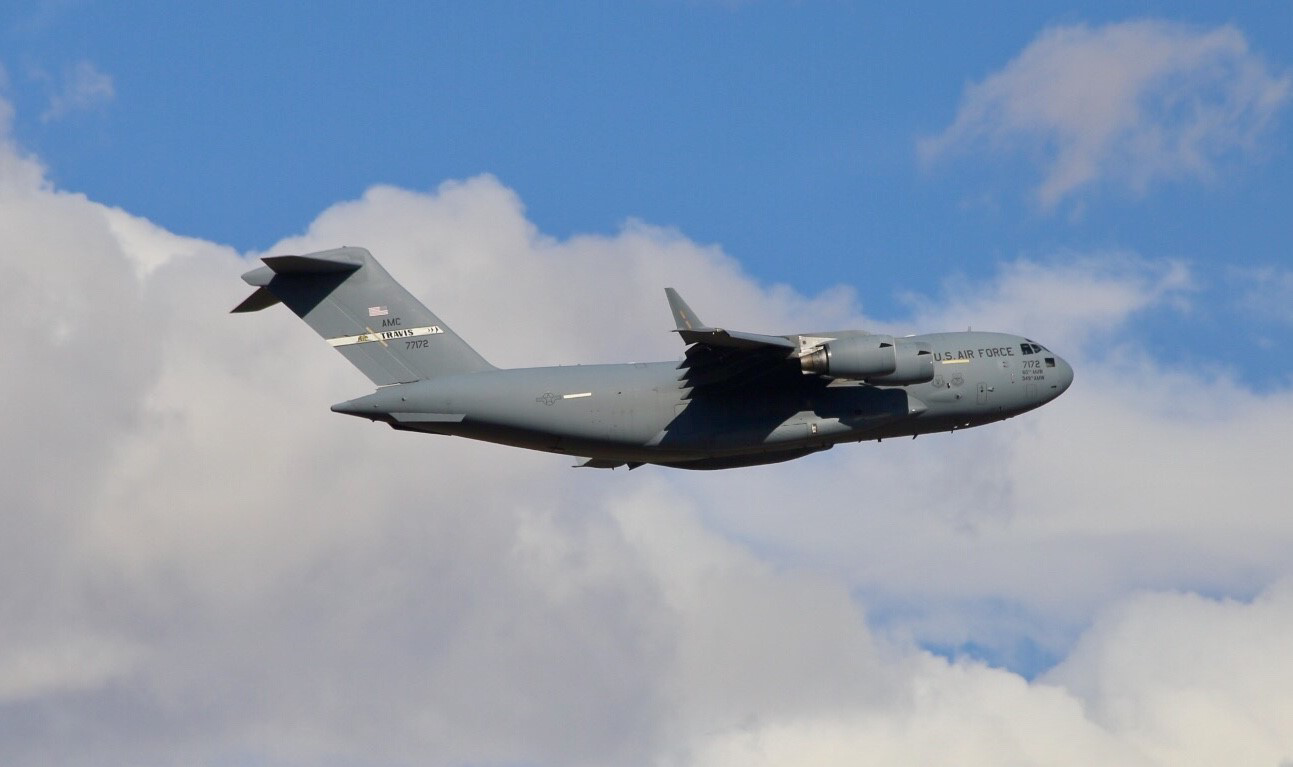

C-17 Shipping InSight Mars Spacecraft to Vandenberg Air Force Base

A C-17 cargo aircraft carrying NASA’s InSight spacecraft flew from Buckley Air Force Base, Denver, to Vandenberg Air Force Base, California, on February 28, 2018. The spacecraft was being shipped from Lockheed Martin Space, Denver, where InSight was built and tested. Its launch period opens May 5, 2018.

InSight, short for Interior Exploration using Seismic Investigations, Geodesy and Heat Transport, is the first mission dedicated to studying the deep interior of Mars. Its findings will advance understanding of the early history of all rocky planets, including Earth.

JPL, a division of Caltech in Pasadena, California, manages the InSight Project for NASA s Science Mission Directorate, Washington. Lockheed Martin Space, Denver, built the spacecraft. InSight is part of NASA s Discovery Program, which is managed by NASA s Marshall Space Flight Center in Huntsville, Alabama.

Credit: NASA/JPL-Caltech/Lockheed Martin Space